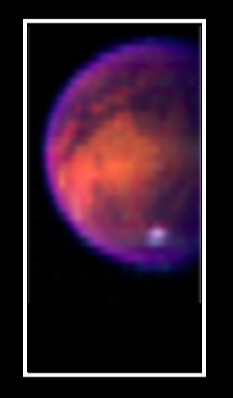

Titan’s Surface Revealed

Piercing the ubiquitous layer of smog enshrouding Titan, these images from the Cassini visual and infrared mapping spectrometer reveals an exotic surface covered with a variety of materials in the southern hemisphere.

Using near-infrared colors — some three times deeper in the red visible to the human eye — these images reveal the surface with unusual clarity. The color image shows a false-color combination of the three previous images (see PIA06405).

The Cassini-Huygens mission is a cooperative project of NASA, the European Space Agency and the Italian Space Agency. The Jet Propulsion Laboratory, a division of the California Institute of Technology in Pasadena, manages the Cassini-Huygens mission for NASA’s Office of Space Science, Washington, D.C. The Cassini orbiter was designed, developed and assembled at JPL. The visible and infrared mapping spectrometer team is based at the University of Arizona, Tucson.

Credit: NASA/JPL/University of Arizona